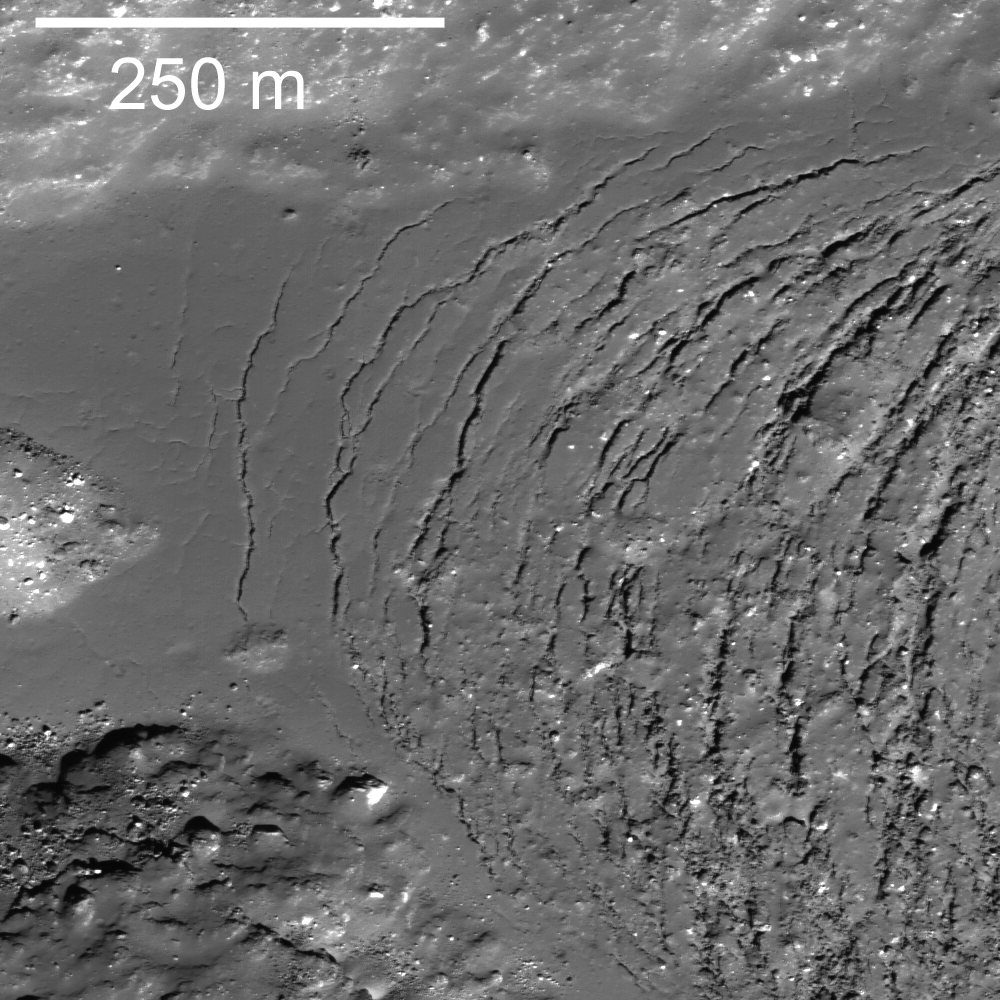

More Impact Melt!

Frozen impact melt flows on the floor of Moore F, a farside highlands crater. Image width 600 m, 0.61 m/pixel, NAC image M110383422LE.

The crater Moore F (about 23 km in diameter) exhibits a spectacular terraced rim and central uplift -– a beautiful example of a complex impact structure. Surrounding the central uplift, the crater floor is covered by both frozen impact melt flows and debris. The melt formed as a result of the tremendous energy released in the impact event. As the crater equilibrated, the melt flowed to low spots and slowly cooled. What caused the spectacular curved cracks to form?

Perhaps the crater floor topography changed over time, fracturing the surface of the central melt pond deposit (right side of picture) and opening a series of parallel, arcuate tension (pull-apart) cracks. Or, perhaps as the melt cooled and solidified, the volume change opened the cracks.

NASA’s Goddard Space Flight Center built and manages the mission for the Exploration Systems Mission Directorate at NASA Headquarters in Washington. The Lunar Reconnaissance Orbiter Camera was designed to acquire data for landing site certification and to conduct polar illumination studies and global mapping. Operated by Arizona State University, the LROC facility is part of the School of Earth and Space Exploration (SESE). LROC consists of a pair of narrow-angle cameras (NAC) and a single wide-angle camera (WAC). The mission is expected to return over 70 terabytes of image data.

Credit: NASA/GSFC/Arizona State University